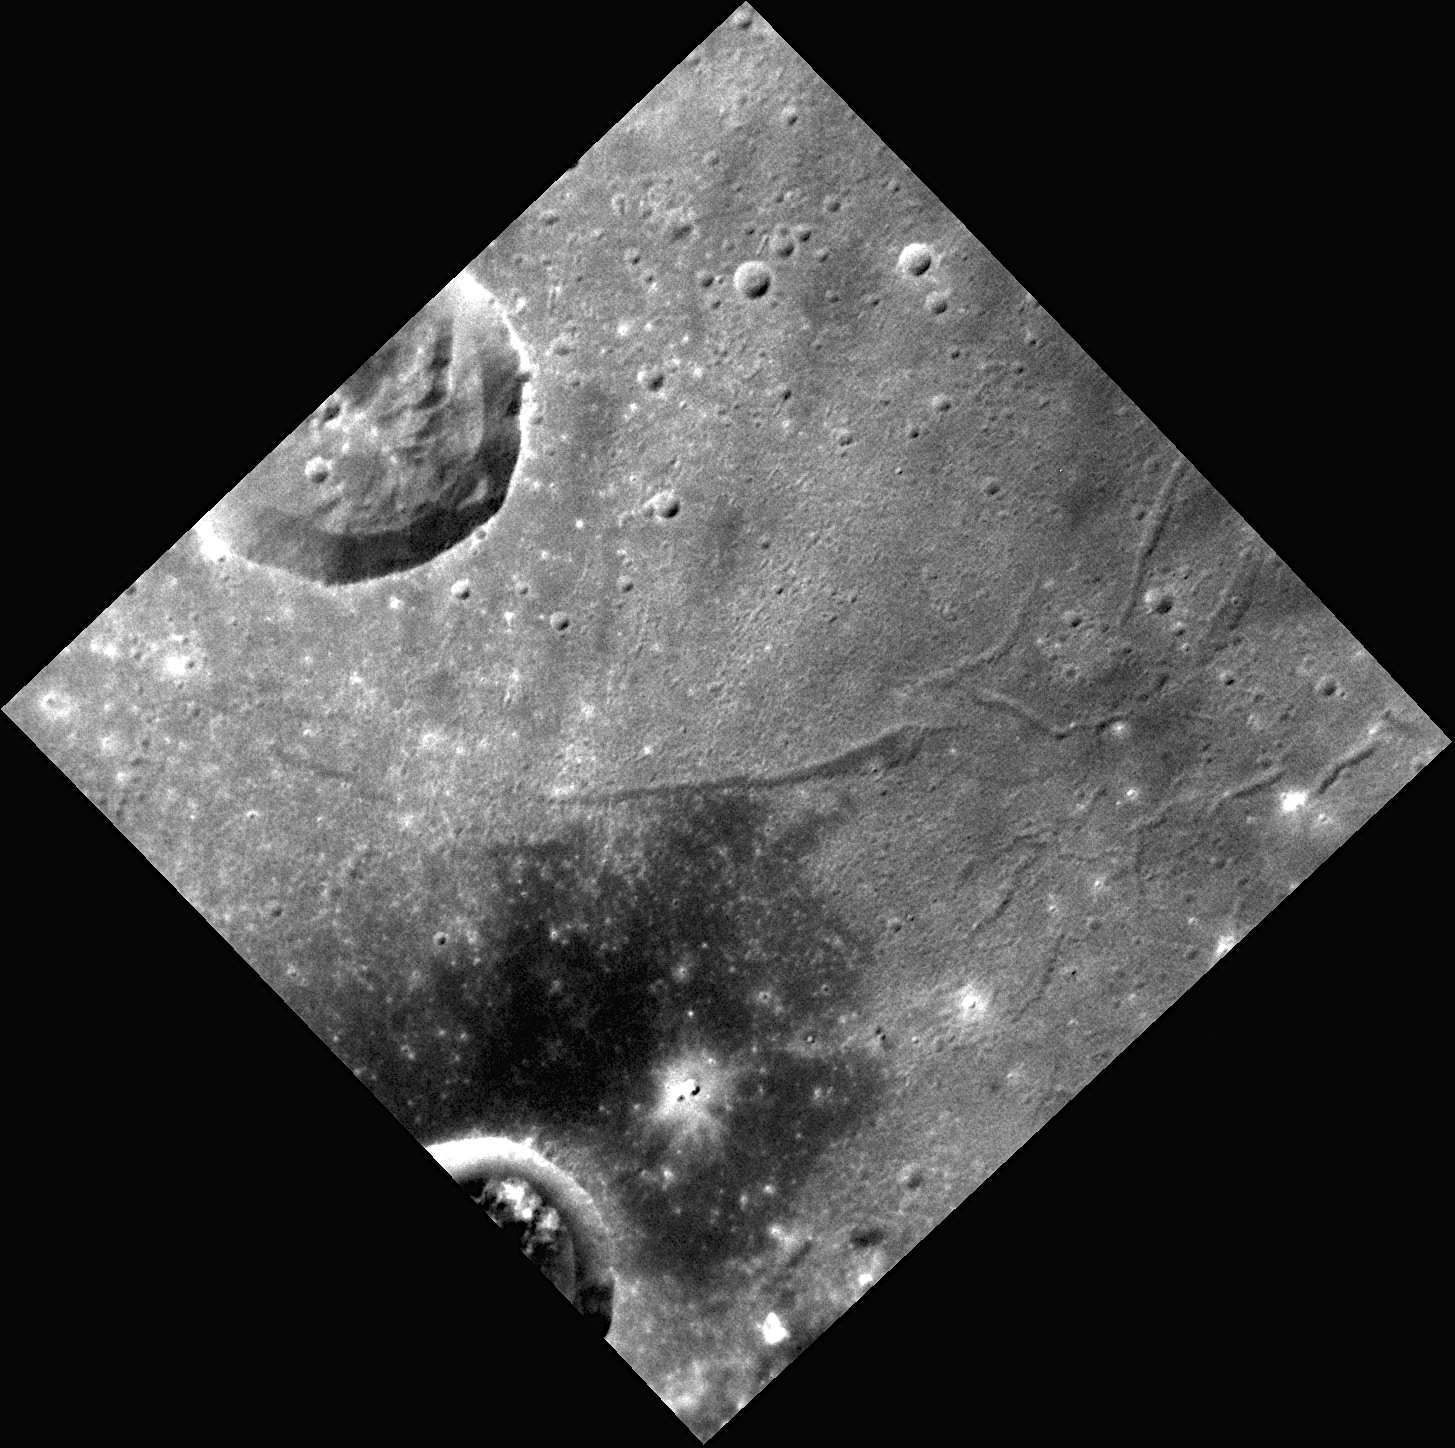

Inside Raditladi

The surface shown in this high-resolution NAC image is located near the center of the Raditladi basin. Extensional troughs, called graben, are visible on the right side of this image. The bottom of the image shows a patch of darker material possibly excavated by the crater extending out of the south-west image edge.

This image was acquired as a high-resolution targeted observation. Targeted observations are images of a small area on Mercury’s surface at resolutions much higher than the 250-meter/pixel (820 feet/pixel) morphology base map or the 1-kilometer/pixel (0.6 miles/pixel) color base map. It is not possible to cover all of Mercury’s surface at this high resolution during MESSENGER’s one-year mission, but several areas of high scientific interest are generally imaged in this mode each week.

The MESSENGER spacecraft is the first ever to orbit the planet Mercury, and the spacecraft’s seven scientific instruments and radio science investigation are unraveling the history and evolution of the Solar System’s innermost planet. Visit the Why Mercury? section of this website to learn more about the key science questions that the MESSENGER mission is addressing. During the one-year primary mission, MDIS is scheduled to acquire more than 75,000 images in support of MESSENGER’s science goals.

Date acquired: December 31, 2011
Image Mission Elapsed Time (MET): 233815216
Image ID: 1205795
Instrument: Narrow Angle Camera (NAC) of the Mercury Dual Imaging System (MDIS)
Center Latitude: 26.62°
Center Longitude: 119.1° E
Resolution: 46 meters/pixel
Scale: The crater cut by the north-west edge of the image is about 17 kilometers (11 miles) in diameter
Incidence Angle: 37.8°
Emission Angle: 5.4°
Phase Angle: 34.1°

These images are from MESSENGER, a NASA Discovery mission to conduct the first orbital study of the innermost planet, Mercury. For information regarding the use of images, see the MESSENGER image use policy.

Credit: NASA/Johns Hopkins University Applied Physics Laboratory/Carnegie Institution of Washington